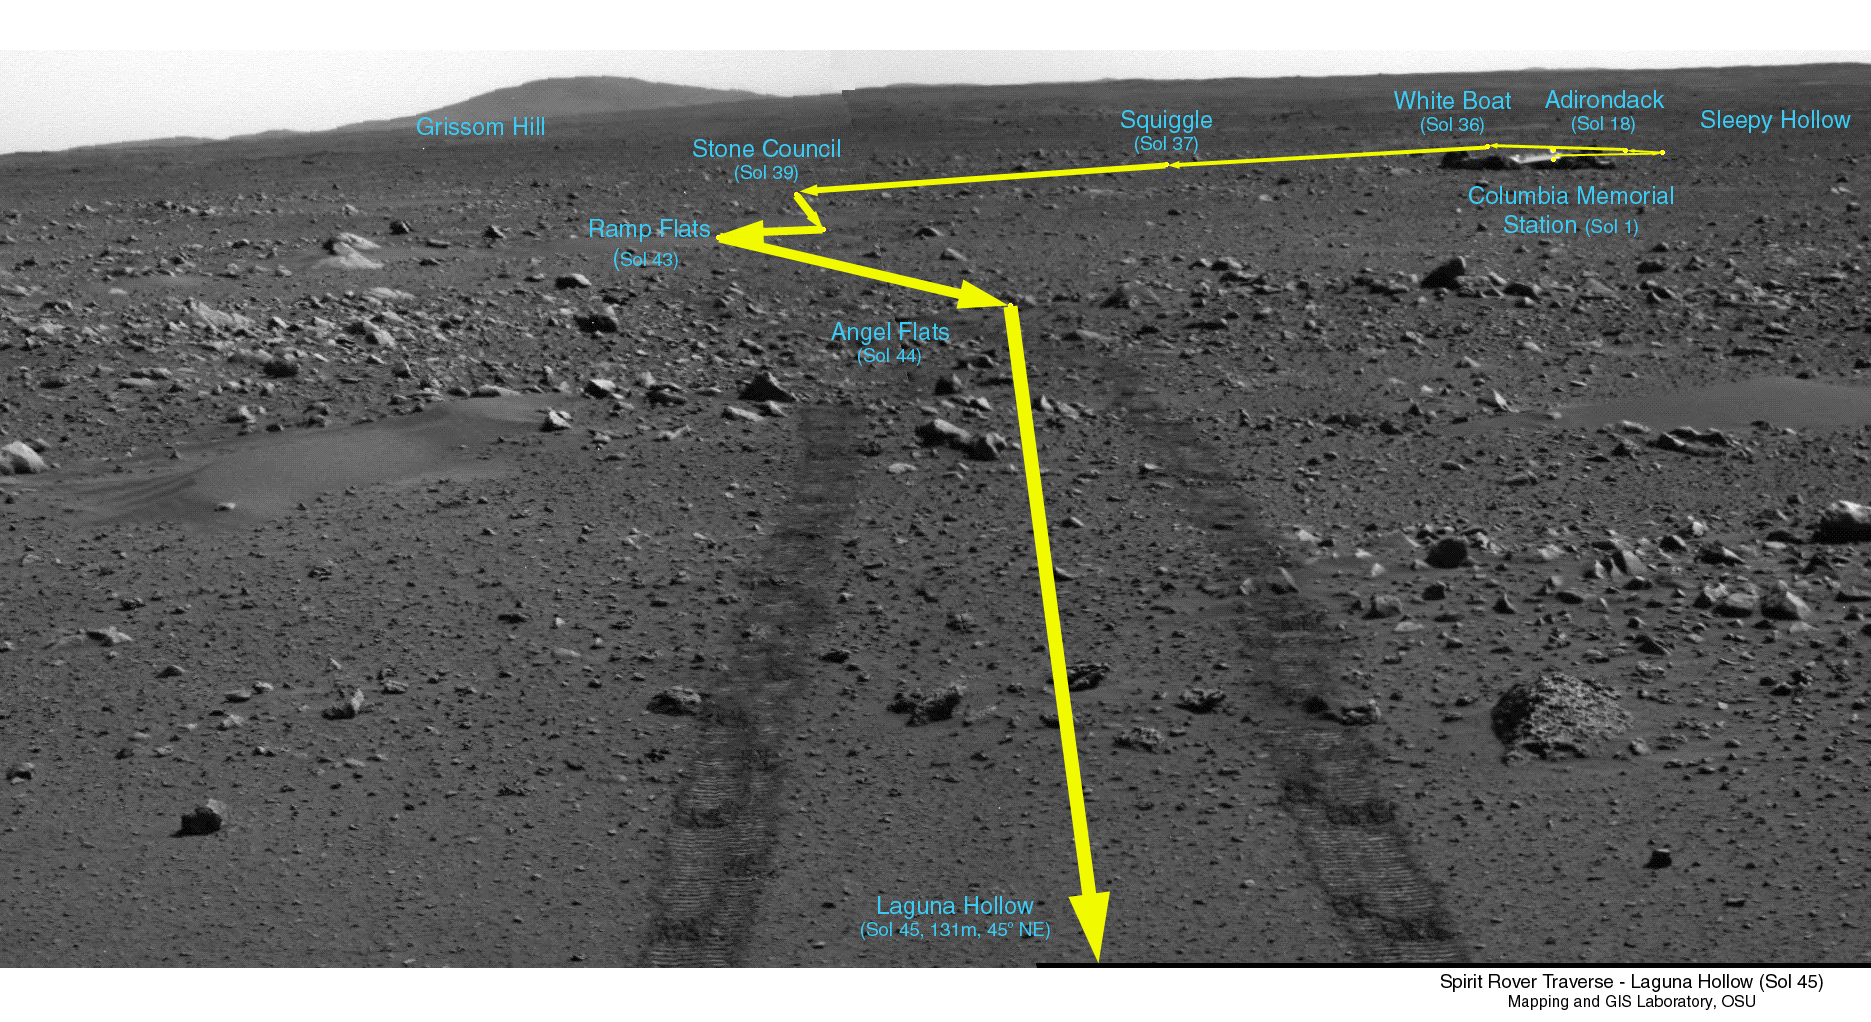

Covered Ground

This image is a traverse map, illustrating Spirit’s path over the last 45 sols. When the rover reached the point called “Laguna Hollow,” it had driven 131 meters (430 feet) from Columbia Memorial Station. The rover heading is 45 degrees to the northeast. On the horizon behind the lander looms the landmark informally named “Grissom Hill.” Over the relatively flat traverse, Spirit has made observations of rocks such as “Adirondack” and utilized the tools on its arm to investigate soil in several locations. Spirit stayed at “Laguna Hollow” for 3 sols, dug a trench and observed the floor and wall of it with three of the instruments on its arm: the Moessbauer spectrometer, the alpha particle X-ray spectrometer and the microscopic imager. Spirit is about halfway to the edge of the crater dubbed “Bonneville.”

Credit: NASA/JPL/OSU/Cornell